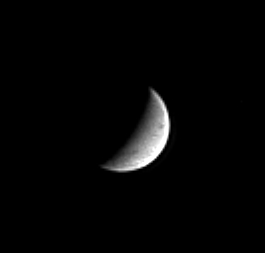

Saturn’s Snowball

Hints of the curving linear grooves that crisscross bright, icy Enceladus are just discernible in this image captured by the Cassini spacecraft. Enceladus is almost entirely composed of water ice and has a surface as bright as snow. Its diameter is 499 kilometers (310 miles).

This view shows principally the leading hemisphere of Enceladus. The image was taken in visible light with the Cassini spacecraft narrow angle camera on Nov. 1, 2004, at a distance of 1.8 million kilometers (1.1 million miles) from Enceladus and at a Sun-Enceladus-spacecraft, or phase, angle of 108 degrees. North is up. The image scale is about 11 kilometers (7 miles) per pixel. The image has been magnified by a factor of two and contrast enhanced to aid visibility of surface features.

The Cassini-Huygens mission is a cooperative project of NASA, the European Space Agency and the Italian Space Agency. The Jet Propulsion Laboratory, a division of the California Institute of Technology in Pasadena, manages the mission for NASA’s Science Mission Directorate, Washington, D.C. The Cassini orbiter and its two onboard cameras were designed, developed and assembled at JPL. The imaging team is based at the Space Science Institute, Boulder, Colo.

Credit: NASA/JPL/Space Science Institute